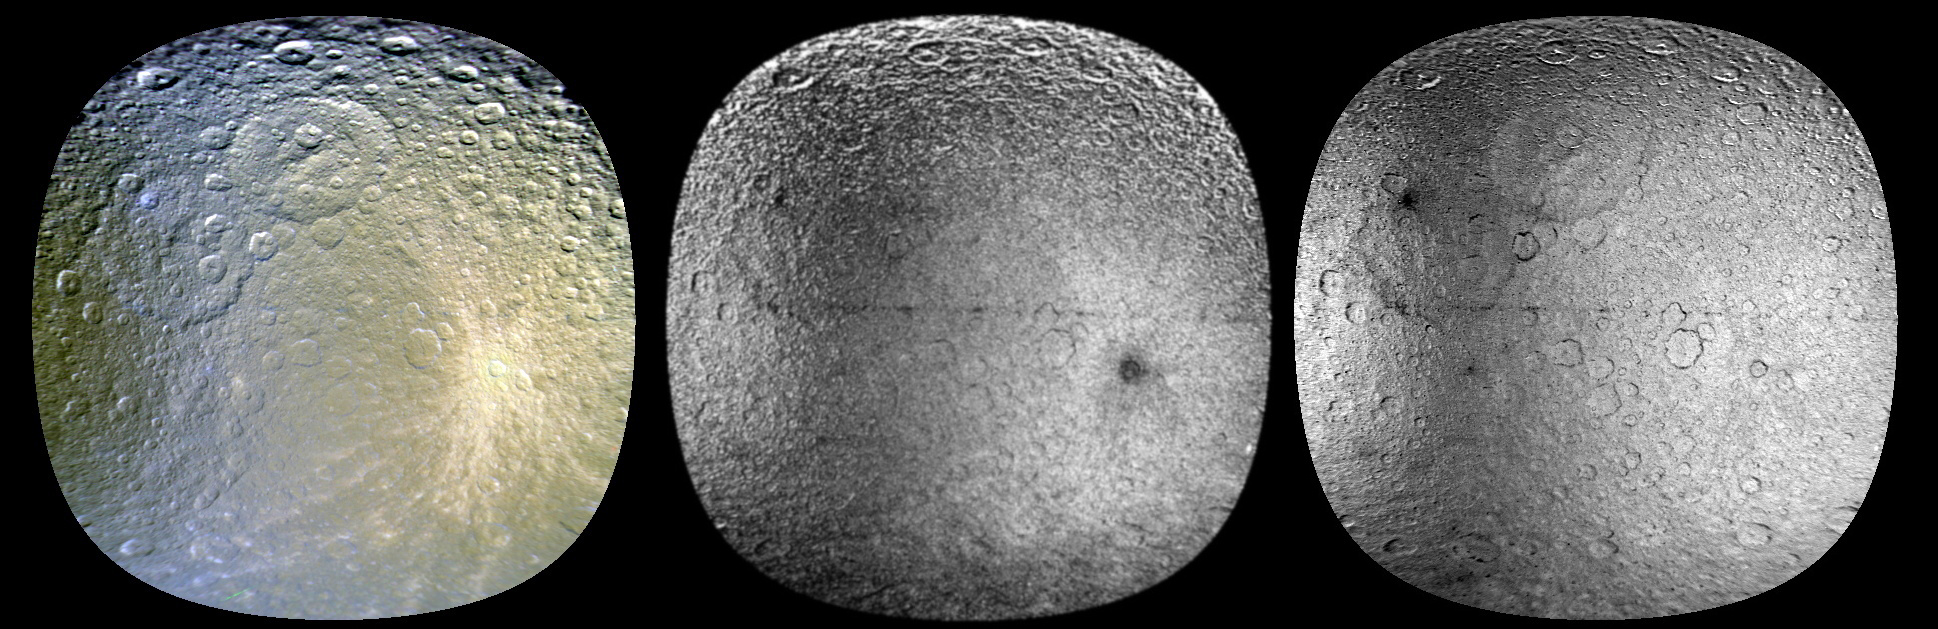

Tinted Rhea

These three views of Saturn’s moon Rhea were made from data obtained by NASA’s Cassini spacecraft, enhanced to show colorful splotches and bands on the icy moon’s surface. Scientists believe the reddish and bluish tints came from bombardments large and small.

Icy material sprayed by the moon Enceladus hits Rhea head-on in its orbit around Saturn and leaves a coral-colored tint. Darker, rust-colored reddish hues paint the trailing hemisphere, or the side that faces backward in the moon’s orbit around Saturn. The reddish hues are thought to be caused by tiny particle strikes from circulating plasma, a gas-like state of matter so hot that atoms split into an ion and an electron, in Saturn’s magnetic environment. Tiny, iron-rich “nanoparticles” may also be involved, based on earlier analyses by the Cassini visual and infrared mapping spectrometer team.

Rhea sports a chain of bluish splotches along the equator that appear where fresh, bluish ice has been exposed on older crater rims. Cassini imaging scientists recently reported that they did not see evidence in Cassini images of a ring around Rhea. However, scientists analyzing these enhanced-color views suggest the bluish material could have been exposed by the crash of orbiting material — perhaps a ring — to the surface of Rhea in the not too distant past.

These images were made by processing raw images obtained by Cassini’s imaging cameras in November 2005. Scientists analyzed frames shot through visible-light, ultraviolet and infrared filters. The processing enhanced our views of these moons beyond what could be seen by the human eye.

The image on the left shows a composite image made from data in the infrared, green and ultraviolet filters. The middle view shows an image made from data analyzing the ratio of infrared to green wavelengths, indicating the relative redness of the features. The brighter the feature is in this middle view, the redder it is. The image on the right shows data analyzing the ratio of infrared to ultraviolet wavelengths. The darker the feature is, the bluer the tint

In each of these images, the trailing hemisphere is on the left side and leading hemisphere is on the right side. They are centered near 145 degrees west longitude, about 35 degrees east of the boundary between the leading and trailing hemispheres. The bright crater Inktomi can be seen near the center of the images on the left and right, but was more difficult to see in the middle image because of there is less contrast in the infrared/ultraviolet ratio.

The Cassini-Huygens mission is a cooperative project of NASA, the European Space Agency and the Italian Space Agency. The Jet Propulsion Laboratory, a division of the California Institute of Technology in Pasadena, manages the mission for NASA’s Science Mission Directorate in Washington. The Cassini orbiter and its two onboard cameras were designed, developed and assembled at JPL. The imaging team is based at the Space Science Institute, Boulder, Colo.

Credit: NASA/JPL/SSI/LPI